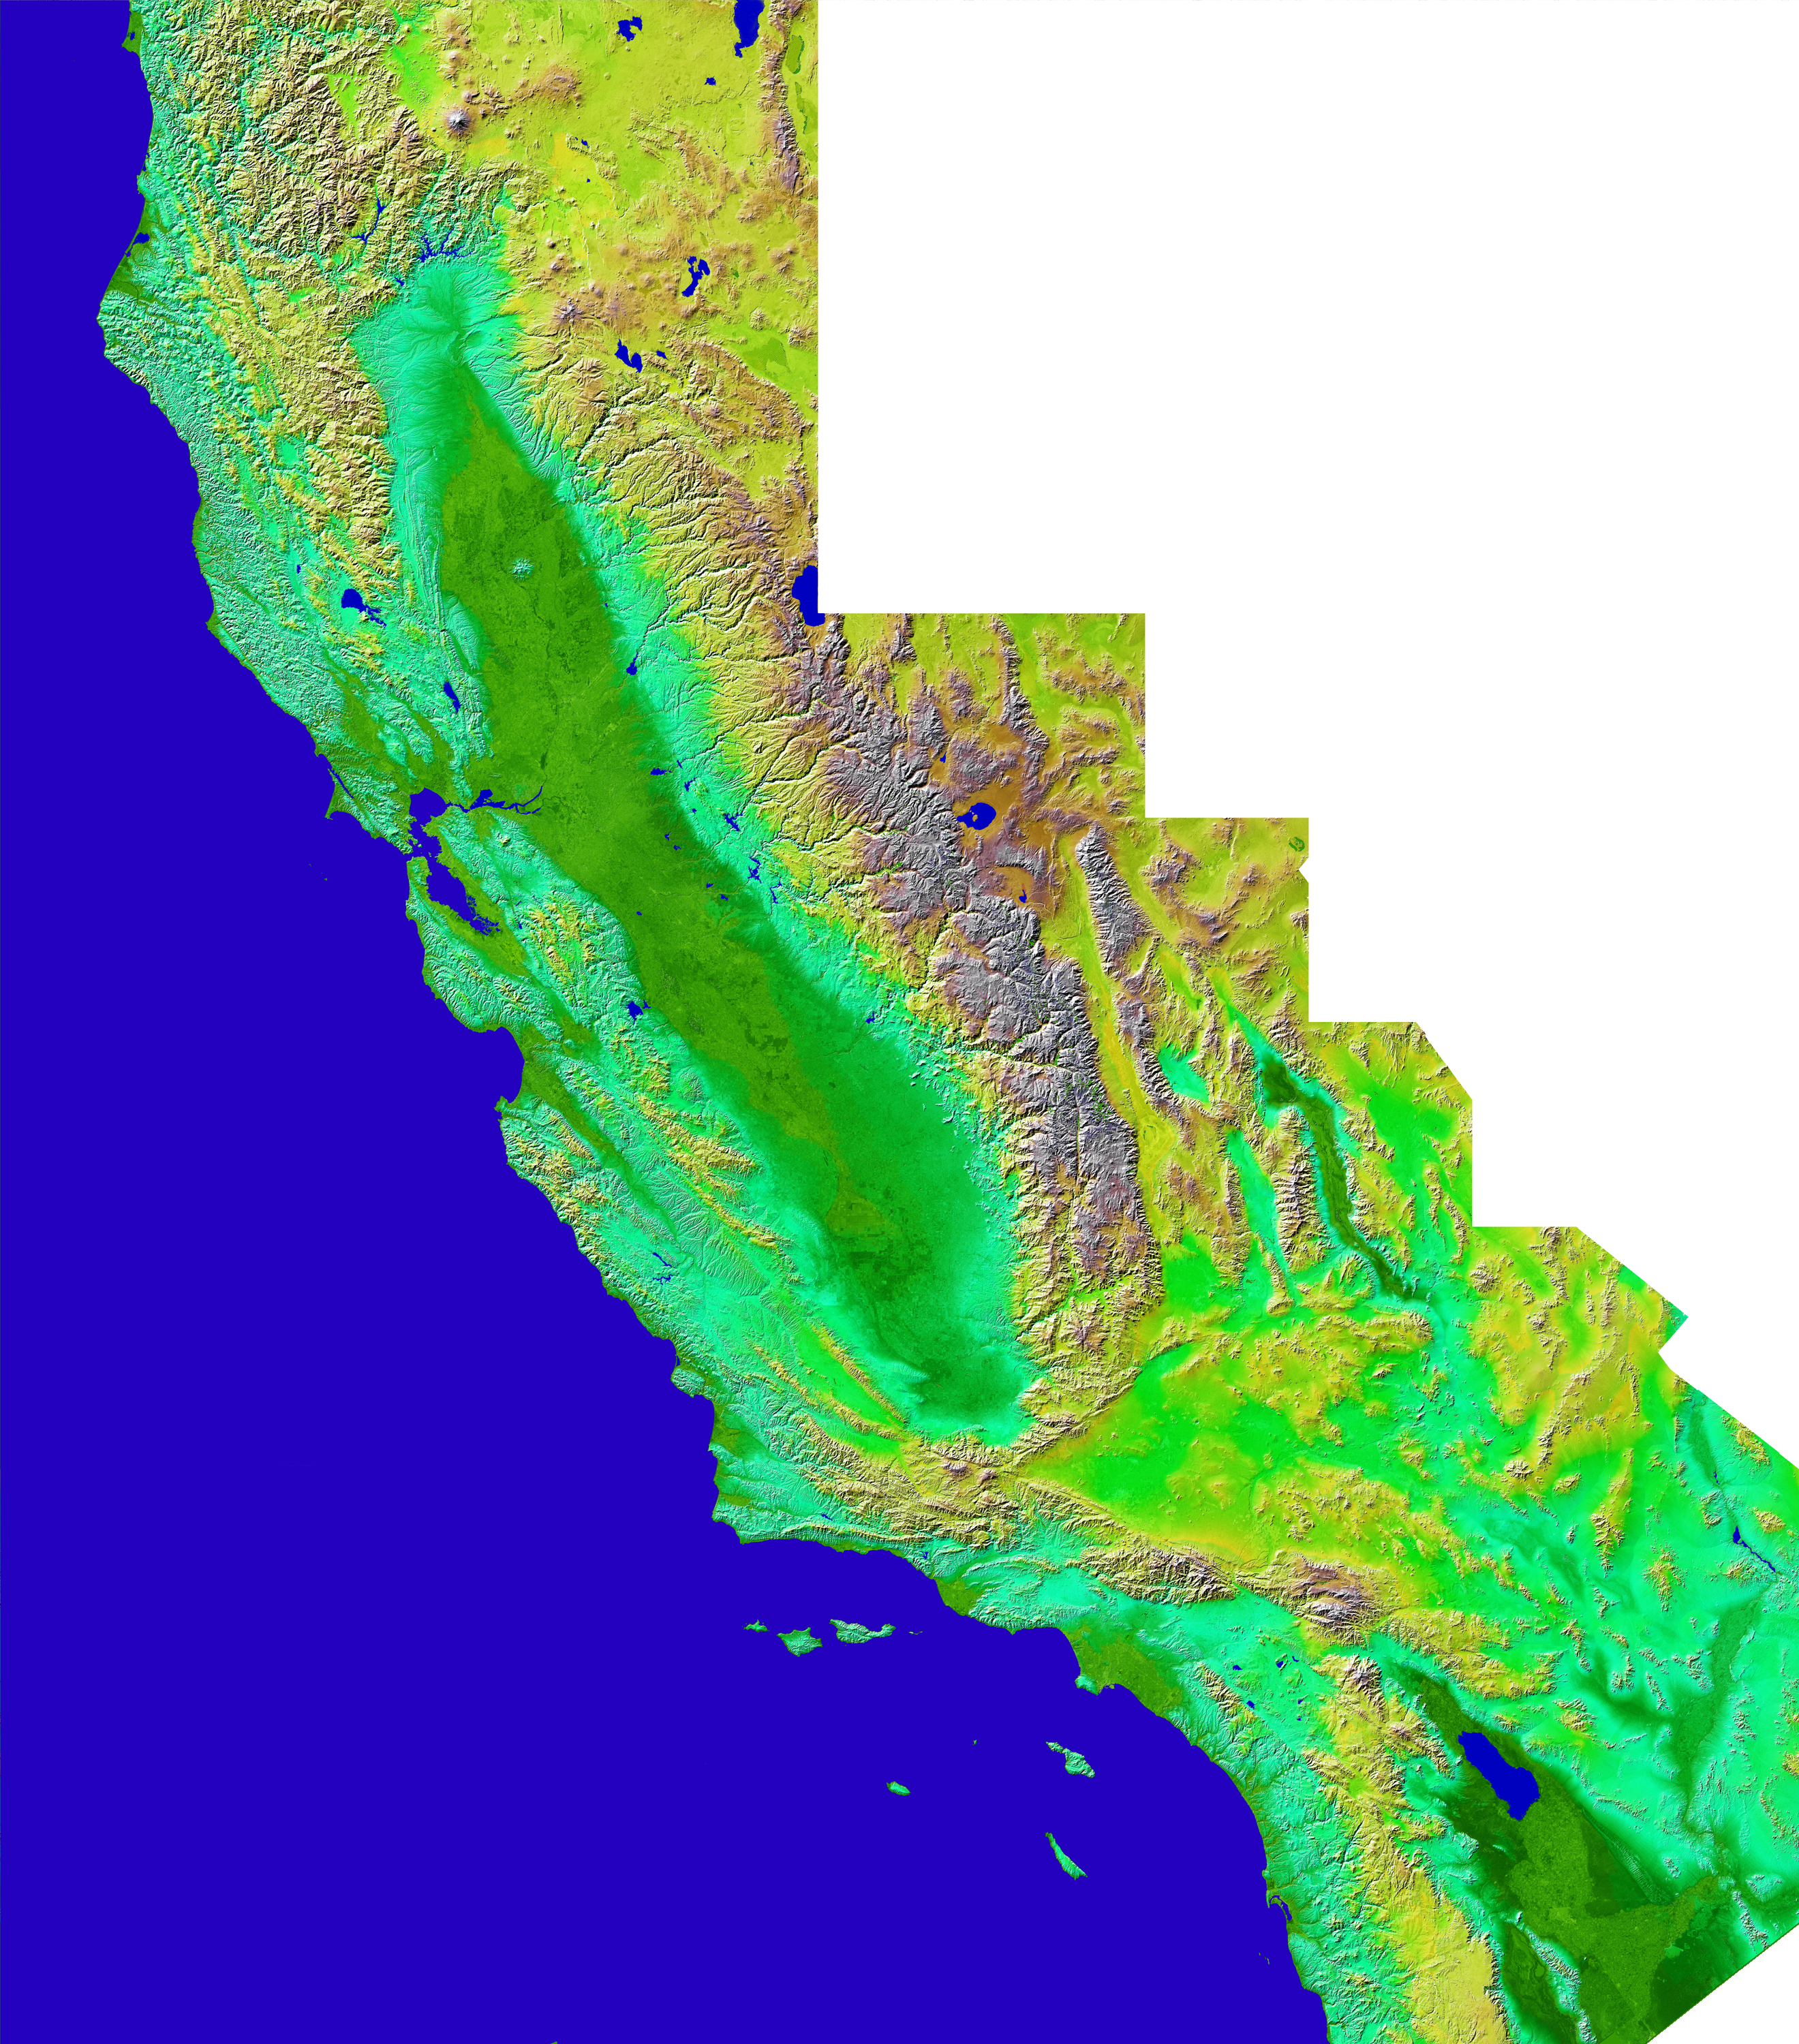

Shaded Relief with Color as Height, California Mosaic

The diversity of landforms that make up the state of California is evident in this new [sic] rendition of the 3-D topography of the state. The Central Valley, flanked on the east by the Sierra Nevada, dominates the scene with San Francisco and Monterey Bays clearly visible at left center. Other features of interest include Lake Tahoe at the edge to the right of San Francisco, Mono Lake below Lake Tahoe, and the Salton Sea at the lower right. The prominent sideways “V” in the southern part of the state is the intersection of the Garlock and San Andreas Faults – to the east is the Mojave Desert. Offshore are the Channel Islands and to the right of them lies the city of Los Angeles.

Two visualization methods were combined to produce this image: shading and color coding of topographic height. The shade image was derived by computing topographic slope in the northwest-southeast direction. North-facing slopes appear bright and south-facing slopes appear dark. Color coding is directly related to topographic height, with blue and green at the lower elevations, rising through yellow and brown to white at the highest elevations.

Elevation data used in this image was acquired by the Shuttle Radar Topography Mission (SRTM) aboard the Space Shuttle Endeavour, launched on February 11, 2000. SRTM used the same radar instrument that comprised the Spaceborne Imaging Radar-C/X-Band Synthetic Aperture Radar (SIR-C/X-SAR) that flew twice on the Space Shuttle Endeavour in 1994. SRTM was designed to collect 3-D measurements of the Earth’s surface. To collect the 3-D data, engineers added a 60-meter (approximately 200-foot) mast, installed additional C-band and X-band antennas, and improved tracking and navigation devices. The mission is a cooperative project between NASA, the National Imagery and Mapping Agency (NIMA) of the U.S. Department of Defense, and the German and Italian space agencies. It is managed by NASA’s Jet Propulsion Laboratory, Pasadena, Calif., for NASA’s Earth Science Enterprise, Washington, D.C.

Size: 950 by 1100 kilometers ( 590 by 680 miles)
Location: 32.5-42 deg. North lat., 114-125 deg. West lon.
Orientation: North toward the top
Image Data: Shaded and colored SRTM elevation model
Original Data Resolution: SRTM 1 arcsecond (30 meters or 98 feet)
Date Acquired: February 2000

Credit: NASA/JPL/NIMA